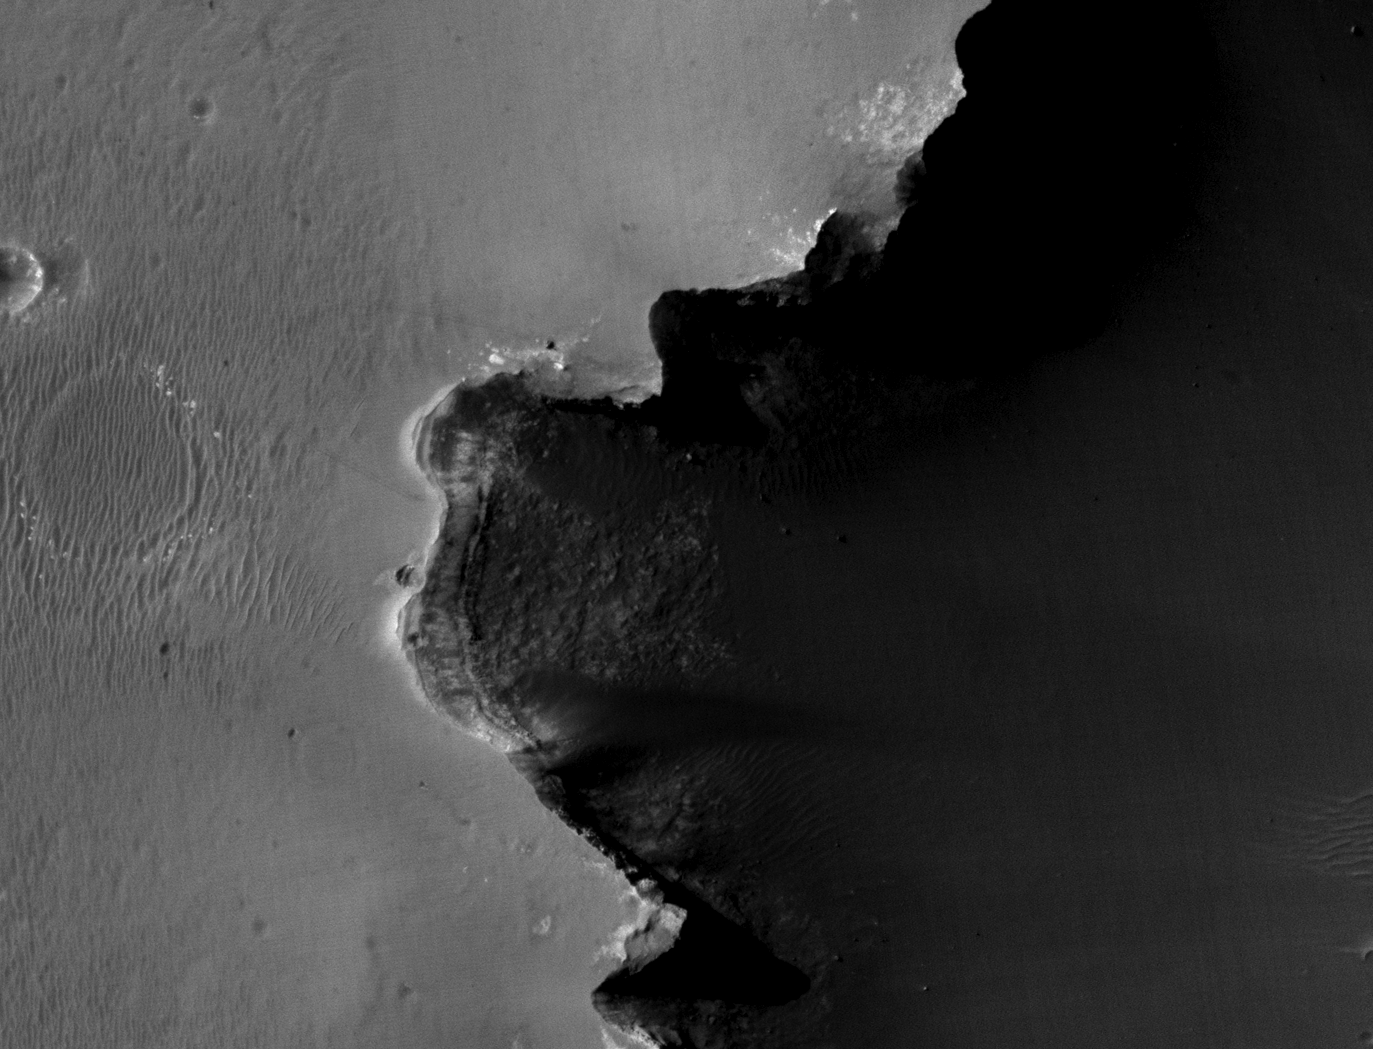

Opportunity at Crater’s ‘Cape Verde’ (Red Filter)

Annotated Image

This image from the High Resolution Imaging Science Experiment on NASA’s Mars Reconnaissance Orbiter shows the Mars Exploration Rover Opportunity near the rim of “Victoria Crater.” Victoria is an impact crater about 800 meters (half a mile) in diameter at Meridiani Planum near the equator of Mars. Opportunity has been operating on Mars since January, 2004. Five days before this image was taken, Opportunity arrived at the rim of Victoria, after a drive of more than 9 kilometers (over 5 miles). It then drove to the position where it is seen in this image.

Shown in the image are “Duck Bay,” the eroded segment of the crater rim where Opportunity first arrived at the crater; “Cabo Frio,” a sharp promontory to the south of Duck Bay; and “Cape Verde,” another promontory to the north. When viewed at the highest resolution, this image shows the rover itself, wheel tracks in the soil behind it, and the rover’s shadow, including the shadow of the camera mast. After this image was taken, Opportunity moved to the very tip of Cape Verde to perform more imaging of the interior of the crater.

This view is a portion of an image taken through a red filter by the High Resolution Imaging Science Experiment (HiRISE) camera onboard the Mars Reconnaissance Orbiter spacecraft on Oct. 3, 2006. The complete image is centered at minus7.8 degrees latitude, 279.5 degrees East longitude. The range to the target site was 297 kilometers (185.6 miles). At this distance the image scale is 29.7 centimeters (12 inches) per pixel (with 1 x 1 binning) so objects about 89 centimeters (35 inches) across are resolved. North is up. The image was taken at a local Mars time of 3:30 PM and the scene is illuminated from the west with a solar incidence angle of 59.7 degrees, thus the sun was about 30.3 degrees above the horizon. At a solar longitude of 113.6 degrees, the season on Mars is northern summer.

For information about NASA and agency programs on the Web, http://www.nasa.gov.

JPL, a division of the California Institute of Technology in Pasadena, manages the Mars Reconnaissance Orbiter for NASA’s Science Mission Directorate, Washington. Lockheed Martin Space Systems is the prime contractor for the project and built the spacecraft. The HiRISE camera was built by Ball Aerospace & Technologies Corporation and is operated by the University of Arizona.

Credit: NASA/JPL/University of Arizona